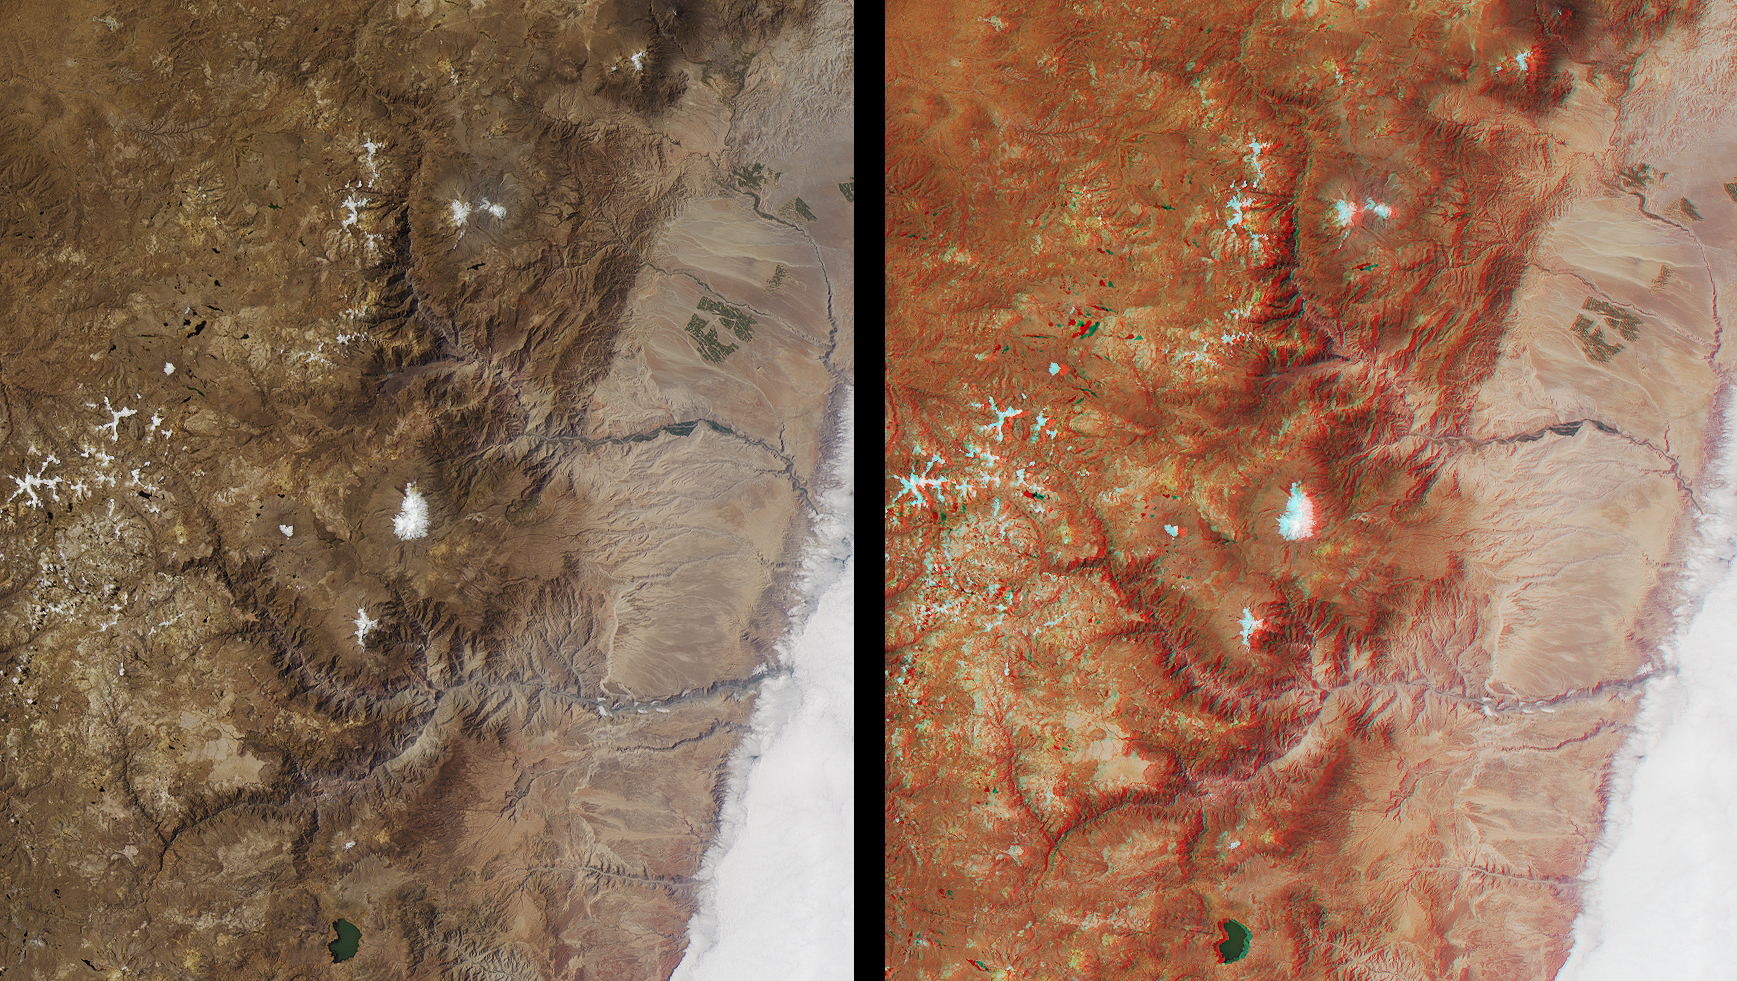

Deepest Canyons of the Andes

The spectacular canyons of the central Andes, in the Peruvian department of Arequipa, provide a striking demonstration of the power of water erosion. This image pair was acquired by the Multi-angle Imaging SpectroRadiometer (MISR) on July 17, 2000, during Terra orbit 3091. The left-hand image is a natural color view from the instrument’s nadir (vertical-viewing) camera. On the right is a stereo anaglyph created with data from the 26-degree forward-viewing and nadir cameras. To facilitate stereo viewing, the images are oriented with north at the left and west at the bottom. Viewing the stereo image in 3-D requires red/blue glasses with the red filter placed over your left eye. Information on ordering glasses is available at /Help/VendorList.html#Glasses.

Two main erosion formations can be seen. The one above image center is carved by the Rio Camana and the one below it (to the west) by the Rio Ocona. These rivers empty into the Pacific Ocean, which is located at the right-hand side of the images but obscured by a stratus cloud layer. Between the canyons, at image center, is the snow-capped peak of the Nudo Coropuna, the highest mountain in the Cordillera Occidental (elevation 6613 meters). To the west is the smaller Nevado Solimana (6117 meters), part of which has been cut away by a tributary of the Rio Ocona. Both of these mountains are inactive strato volcanoes.

The Rio Camana’s main tributaries are the rivers Andahua and Colca. Colca canyon was once thought to be the deepest in the area, but it is outdone by the canyon of the Rio Cotahuasi (Rio Ocona’s main tributary). Reaching a depth of 3354 meters below the top of the plateau, Cotahuasi Canyon is believed to be the deepest of any continental surface on Earth. It is more than twice as deep as Arizona’s Grand Canyon.

MISR was built and is managed by NASA’s Jet Propulsion Laboratory, Pasadena, CA, for NASA’s Office of Earth Science, Washington, DC. The Terra satellite is managed by NASA’s Goddard Space Flight Center, Greenbelt, MD. JPL is a division of the California Institute of Technology.

Credit: NASA/GSFC/LaRC/JPL, MISR Team